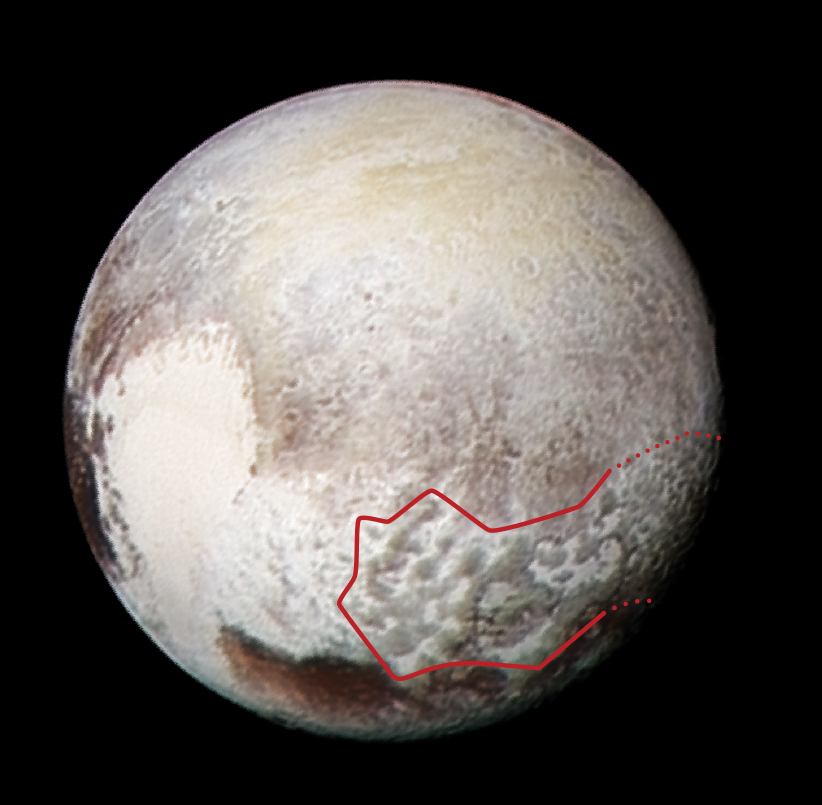

‘Blades’ Across Pluto

This global view of Pluto combines a Ralph/Multispectral Visible Imaging Camera (MVIC) color scan and an image from the Long Range Reconnaissance Imager (LORRI), both obtained on July 13, 2015 — the day before New Horizons — closest approach. The MVIC scan was taken from a range of 1 million miles (1.6 million kilometers), at a resolution of 20 miles (32 kilometers) per pixel. The corresponding LORRI image was obtained from roughly the same range, but has a higher spatial resolution of 5 miles (8 kilometers) per pixel.

The red outline marks the large area of mysterious, bladed terrain extending from the eastern section of the large feature informally named Tombaugh Regio.

The Johns Hopkins University Applied Physics Laboratory in Laurel, Maryland, designed, built, and operates the New Horizons spacecraft, and manages the mission for NASA’s Science Mission Directorate. The Southwest Research Institute, based in San Antonio, leads the science team, payload operations and encounter science planning. New Horizons is part of the New Frontiers Program managed by NASA’s Marshall Space Flight Center in Huntsville, Alabama.

Credit: NASA/Johns Hopkins University Applied Physics Laboratory/Southwest Research Institute